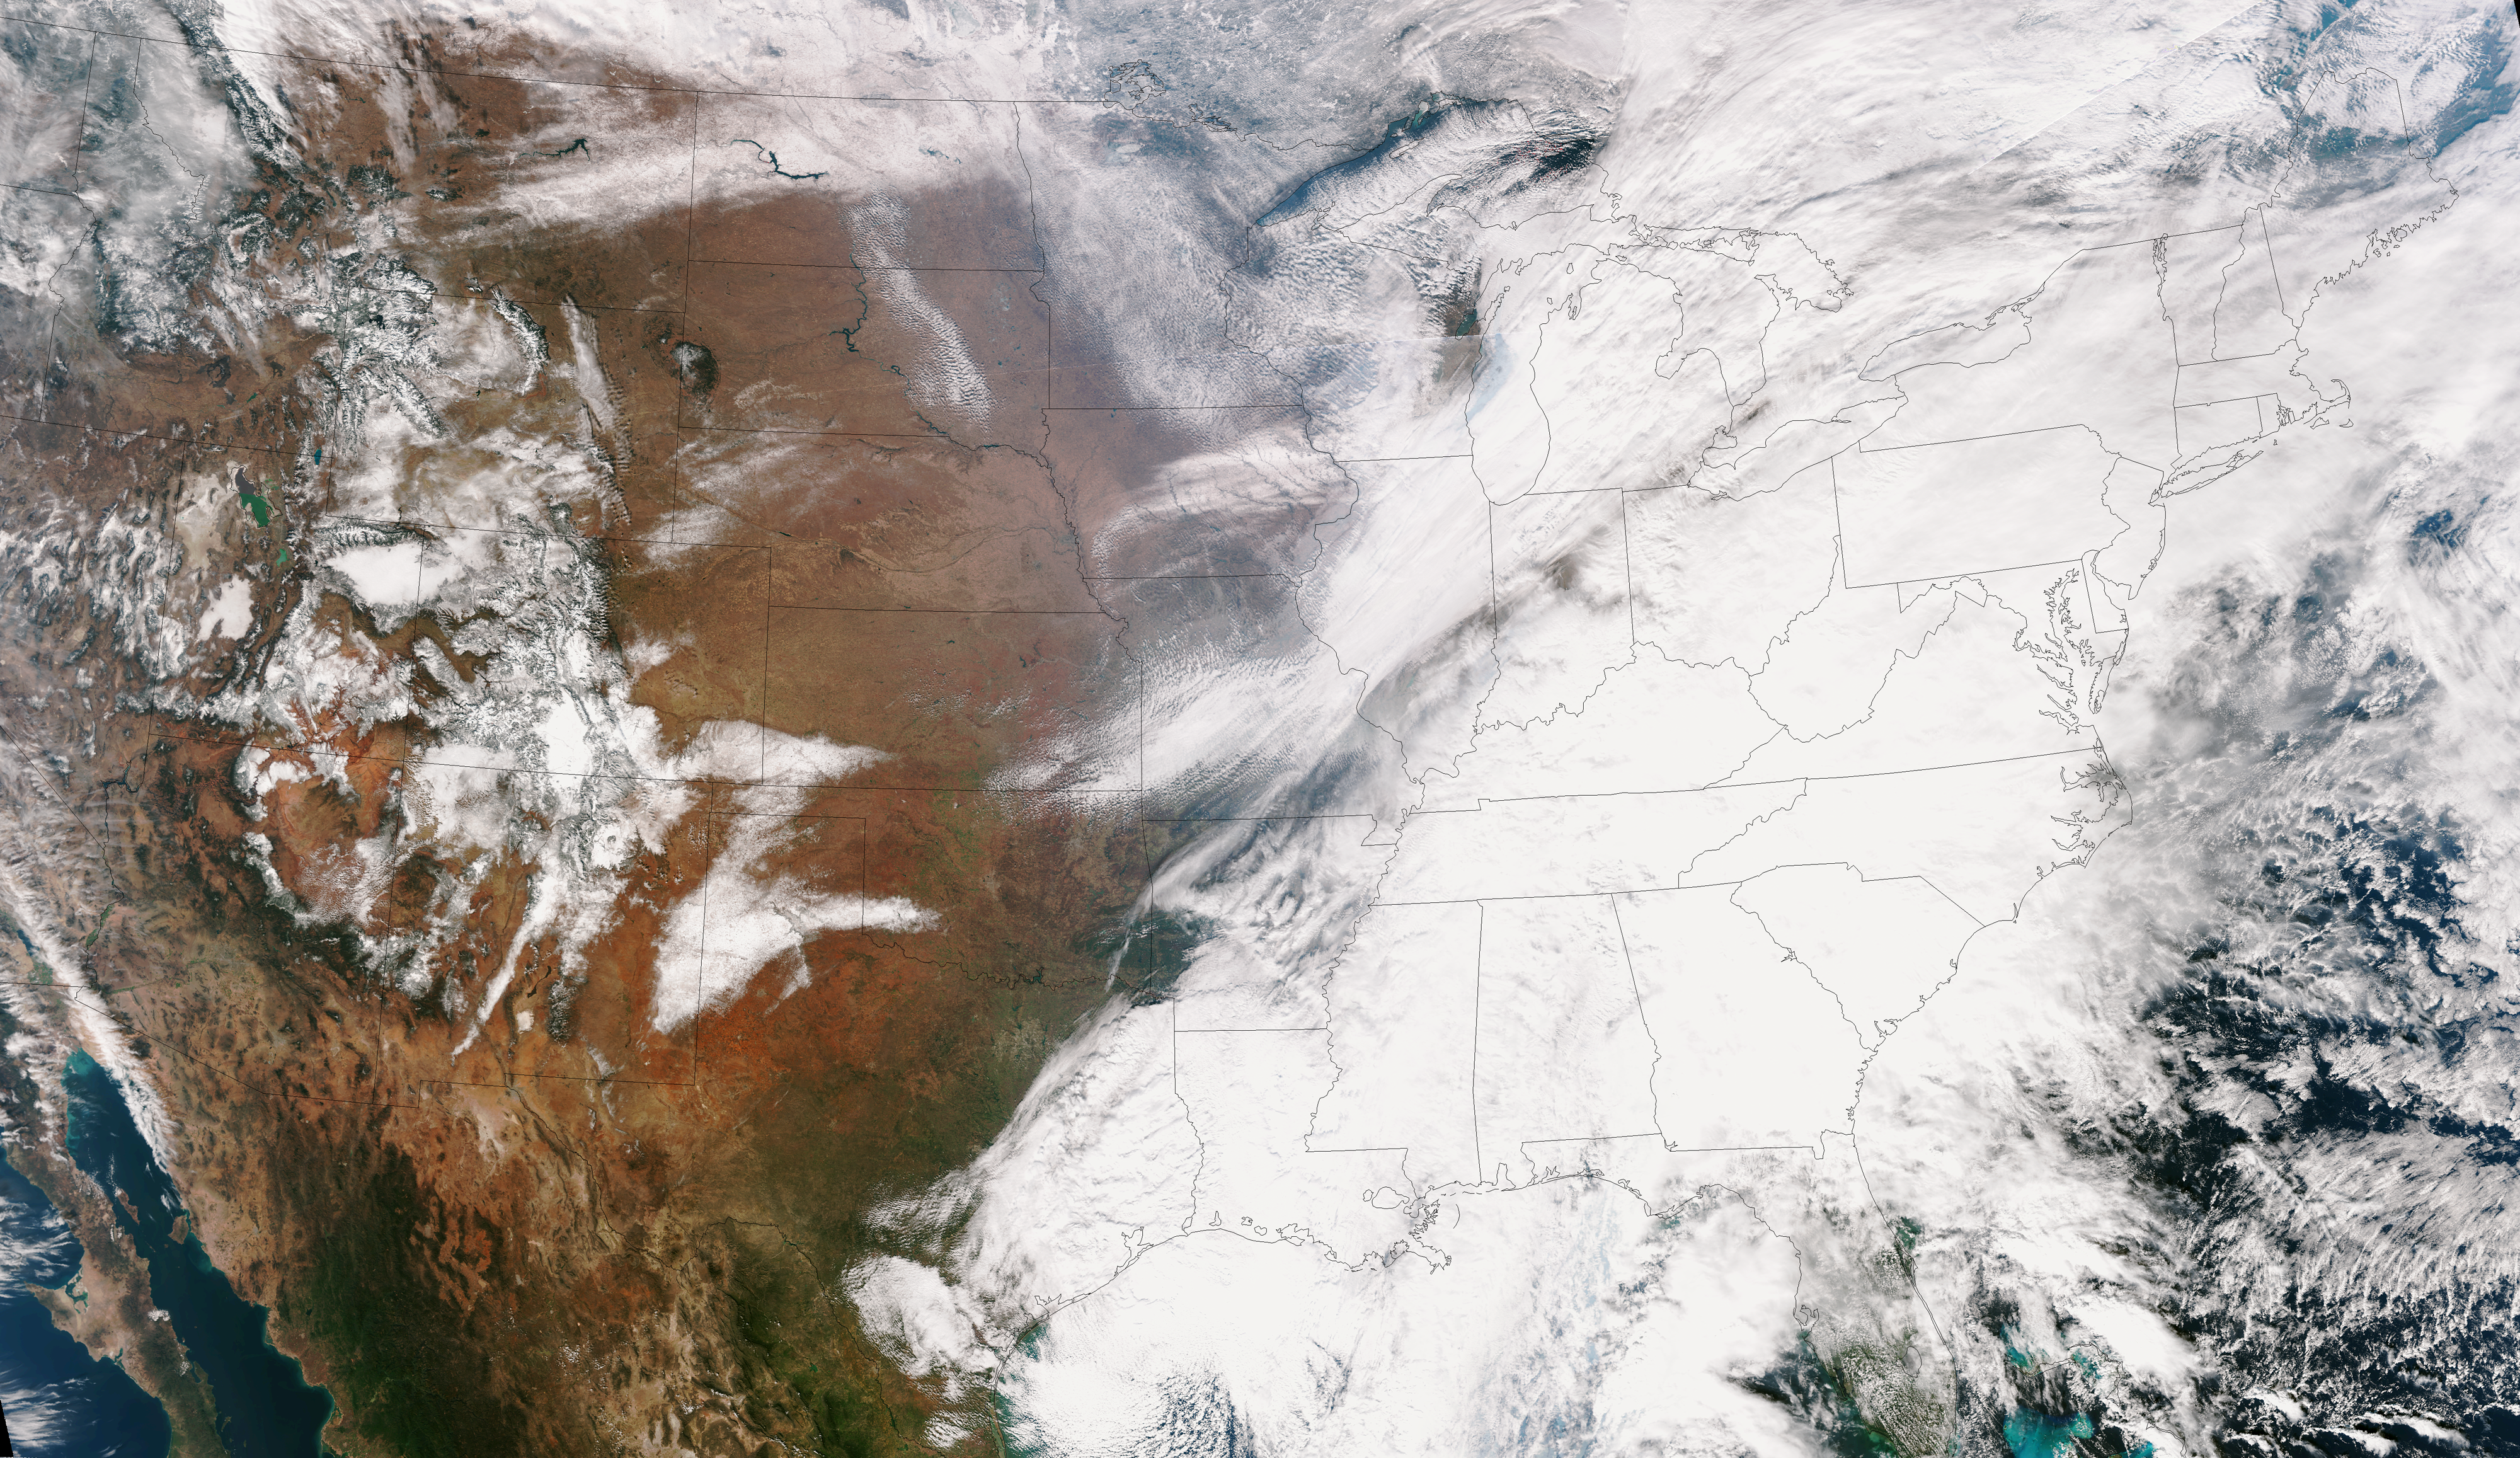

Satellite Shows Difficult Eastern U.S. Thanksgiving Travel

This true color image of the Continental United States was taken on Nov. 25, 2013 by the Suomi NPP satellite and shows the system as it moves through the South and Midwest. The National Weather Service noted that a complex and powerful storm system continues to generate widespread moderate to heavy rainfall and snows in various parts of the eastern United States as travelers make their way to destinations to celebrate Thanksgiving and Hanukkah on Nov. 28. There are two low-pressure areas working together. One was centered near New Jersey while the other was located over the Carolinas. From the Southeast to New England widespread moderate to heavy rainfall is expected. The rains will also affect the Mid-Atlantic and Southeastern United States, although those regions are not expected to get as much of a soaking. The Appalachians and interior New England are expected to receive snowfall. Areas of heavy snow are forecast for northwestern Indiana and northwestern Pennsylvania on Nov. 27. Snows will blanket the north central United States from the Dakotas to Minnesota, Iowa, Wisconsin, Michigan, the Ohio and Tennessee Valleys, upstate New York and parts of northern New England. The National Weather Service noted that cold air is moving in behind the storm and drop temperatures along the eastern U.S. making for a chilly Thanksgiving.

Credit: NASA/NOAA